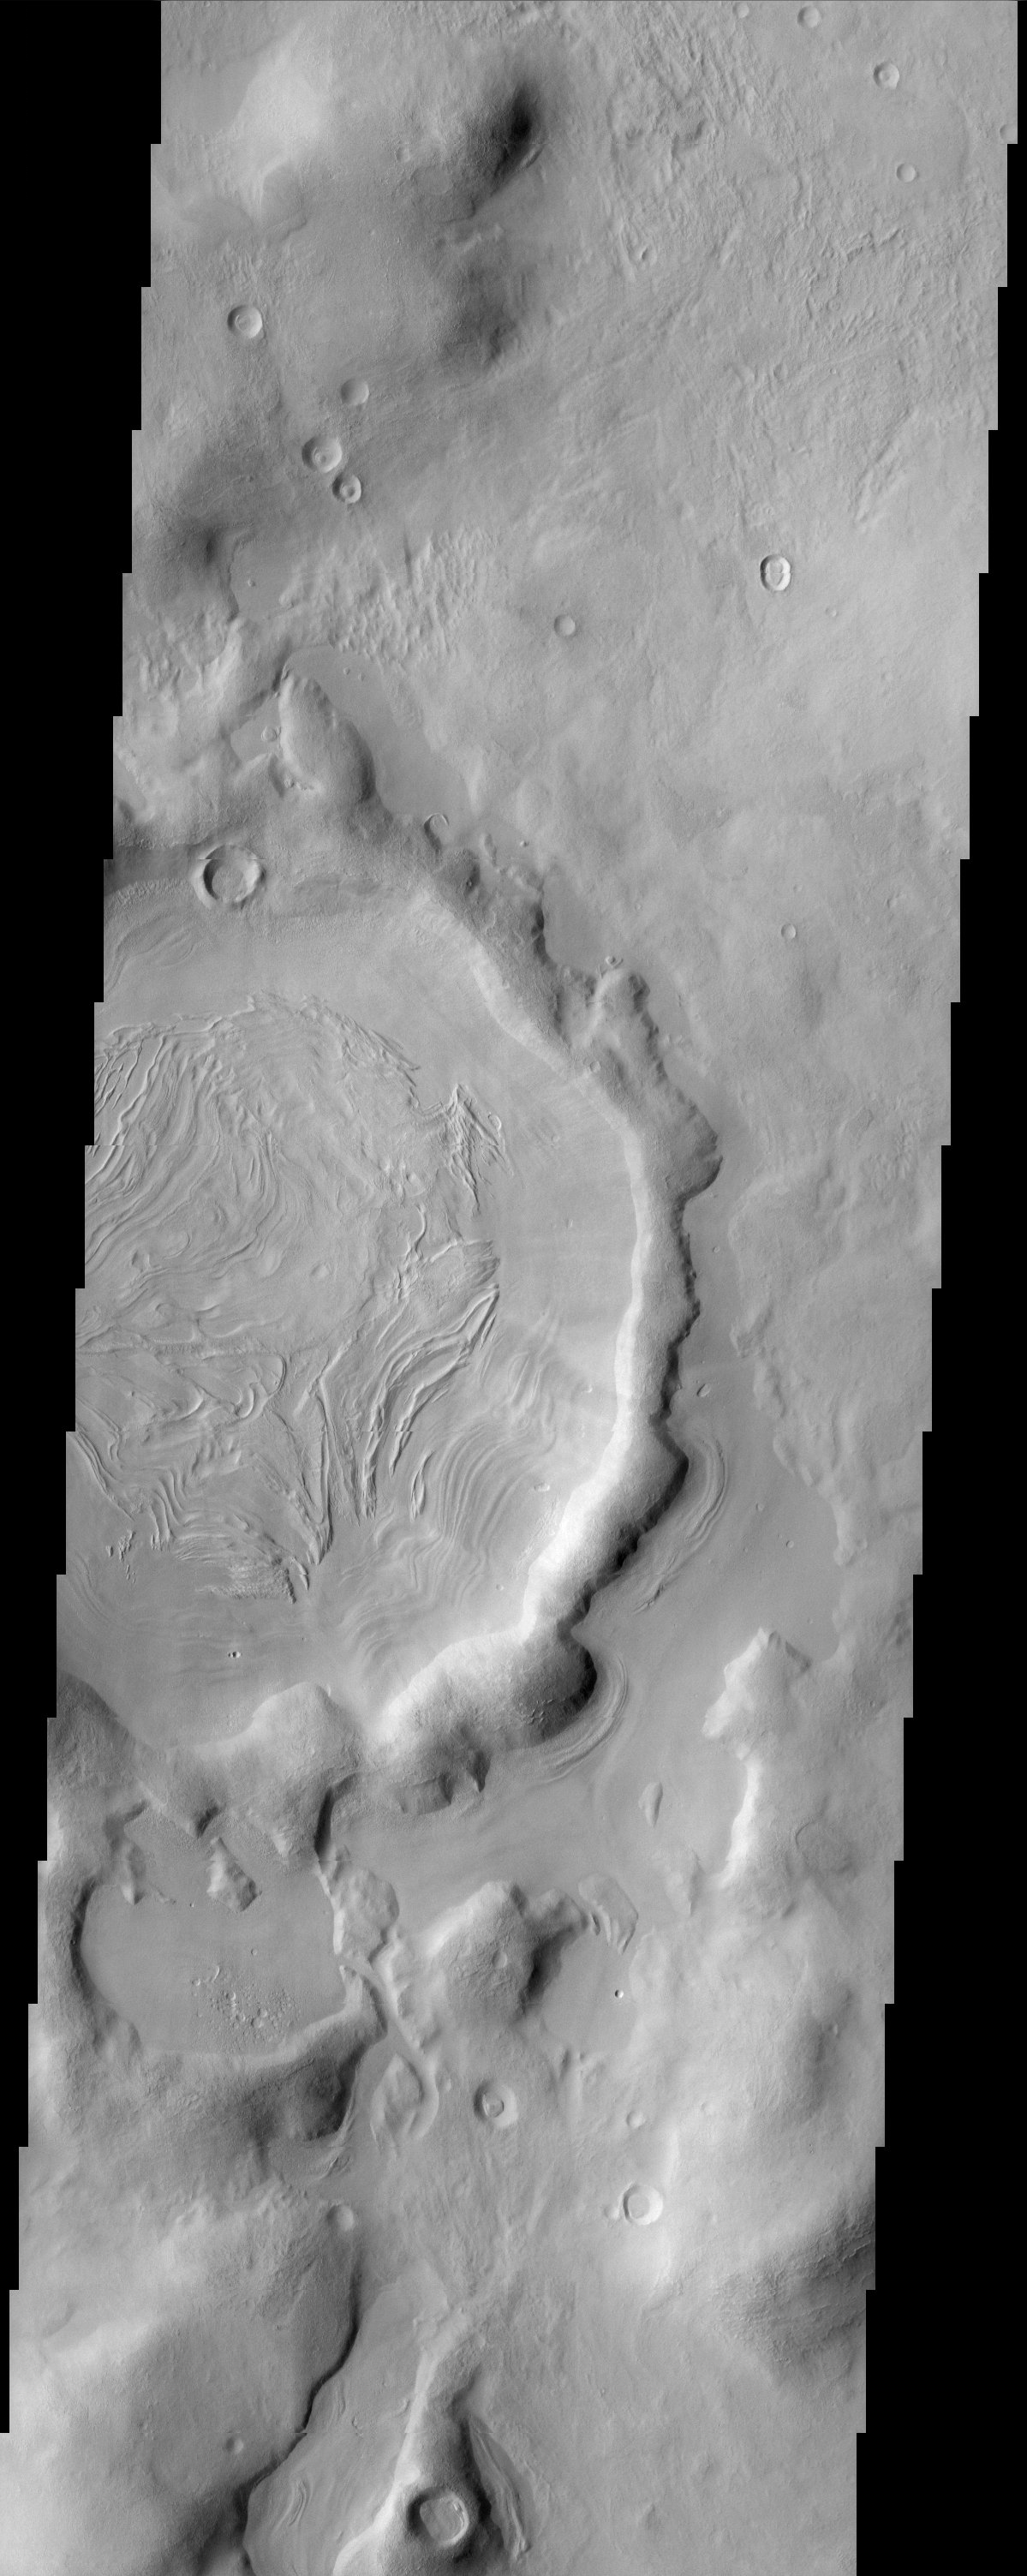

Concentric Crater Fill

The bizarre patterns on the floor of this crater in Nilosyrtis Mensae defy an easy explanation. At 34 degrees north latitude, this location hardly qualifies as “Arctic” yet it is likely that some form of periglacial process possibly combined with the vaporization of ground ice is responsible for this intriguing landscape.

Note: this THEMIS visual image has not been radiometrically nor geometrically calibrated for this preliminary release. An empirical correction has been performed to remove instrumental effects. A linear shift has been applied in the cross-track and down-track direction to approximate spacecraft and planetary motion. Fully calibrated and geometrically projected images will be released through the Planetary Data System in accordance with Project policies at a later time.

NASA’s Jet Propulsion Laboratory manages the 2001 Mars Odyssey mission for NASA’s Office of Space Science, Washington, D.C. The Thermal Emission Imaging System (THEMIS) was developed by Arizona State University, Tempe, in collaboration with Raytheon Santa Barbara Remote Sensing. The THEMIS investigation is led by Dr. Philip Christensen at Arizona State University. Lockheed Martin Astronautics, Denver, is the prime contractor for the Odyssey project, and developed and built the orbiter. Mission operations are conducted jointly from Lockheed Martin and from JPL, a division of the California Institute of Technology in Pasadena.

Image information: VIS instrument. Latitude 10.3, Longitude 24.5 East (284.5 West). 19 meter/pixel resolution.

Credit: NASA/JPL/Arizona State University